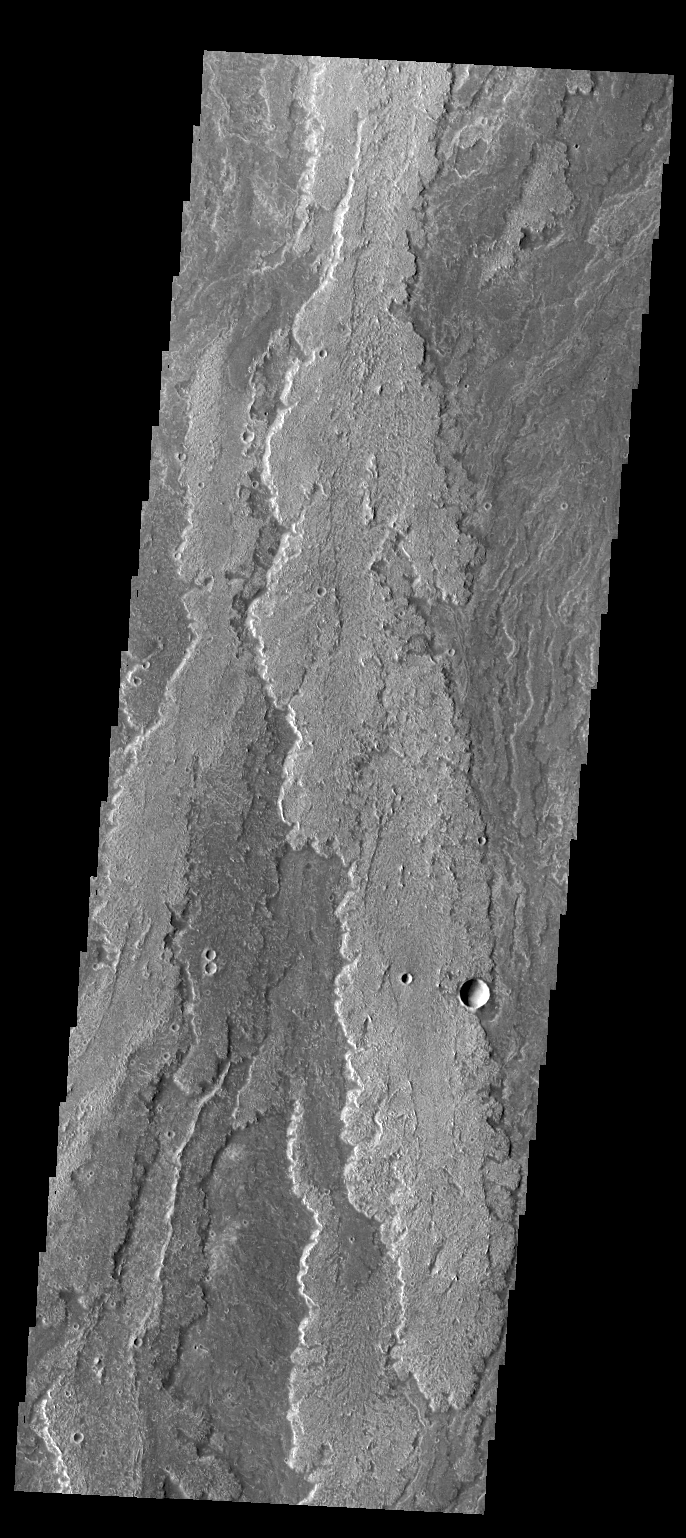

Daedalia Planum

Layer upon layer of volcanic flows make up Daedalia Planum.

Credit: NASA/JPL/ASU